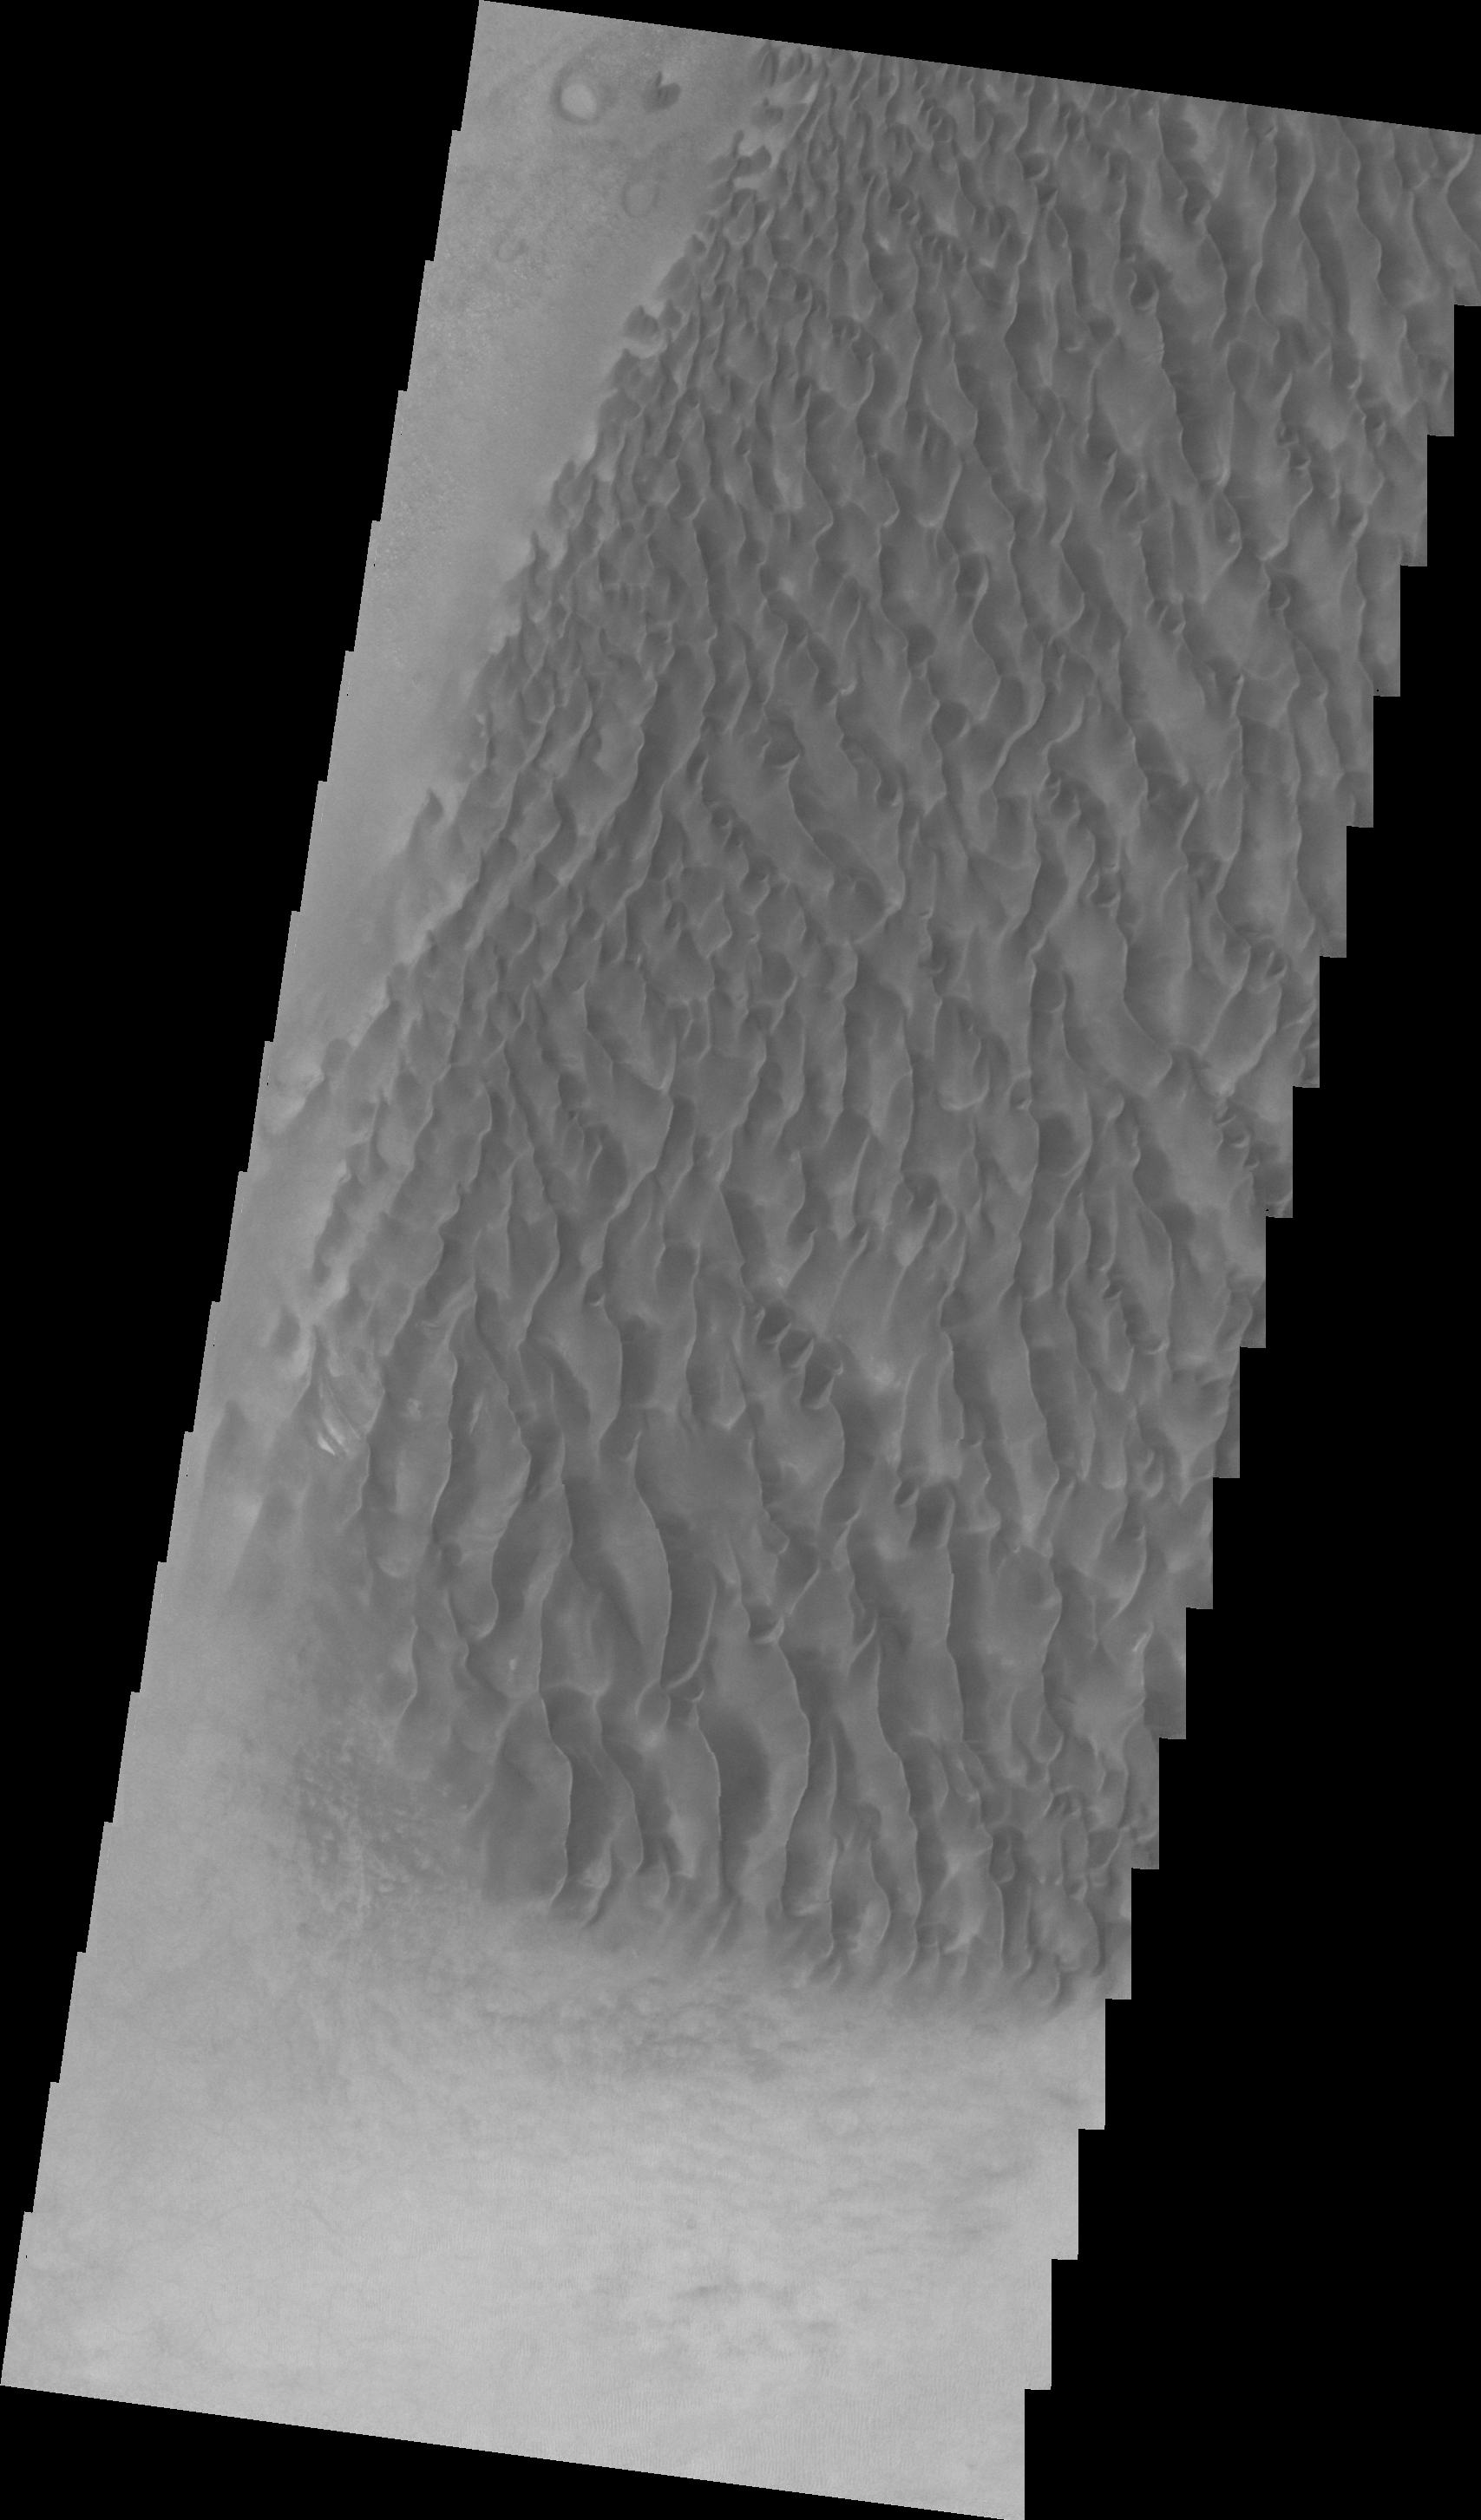

Proctor Crater Dunes (VIS)

Taken at the same time as yesterday’s infrared image, this VIS image shows the dune forms on the floor of Proctor Crater.

Context information for this image is not available at this time.

Image information: IR instrument. Latitude -47.7N, Longitude 30.0E. 22 meter/pixel resolution.

Please see the THEMIS Data Citation Note for details on crediting THEMIS images.

Note: this THEMIS visual image has not been radiometrically nor geometrically calibrated for this preliminary release. An empirical correction has been performed to remove instrumental effects. A linear shift has been applied in the cross-track and down-track direction to approximate spacecraft and planetary motion. Fully calibrated and geometrically projected images will be released through the Planetary Data System in accordance with Project policies at a later time.

NASA’s Jet Propulsion Laboratory manages the 2001 Mars Odyssey mission for NASA’s Office of Space Science, Washington, D.C. The Thermal Emission Imaging System (THEMIS) was developed by Arizona State University, Tempe, in collaboration with Raytheon Santa Barbara Remote Sensing. The THEMIS investigation is led by Dr. Philip Christensen at Arizona State University. Lockheed Martin Astronautics, Denver, is the prime contractor for the Odyssey project, and developed and built the orbiter. Mission operations are conducted jointly from Lockheed Martin and from JPL, a division of the California Institute of Technology in Pasadena.

Credit: NASA/JPL/ASU